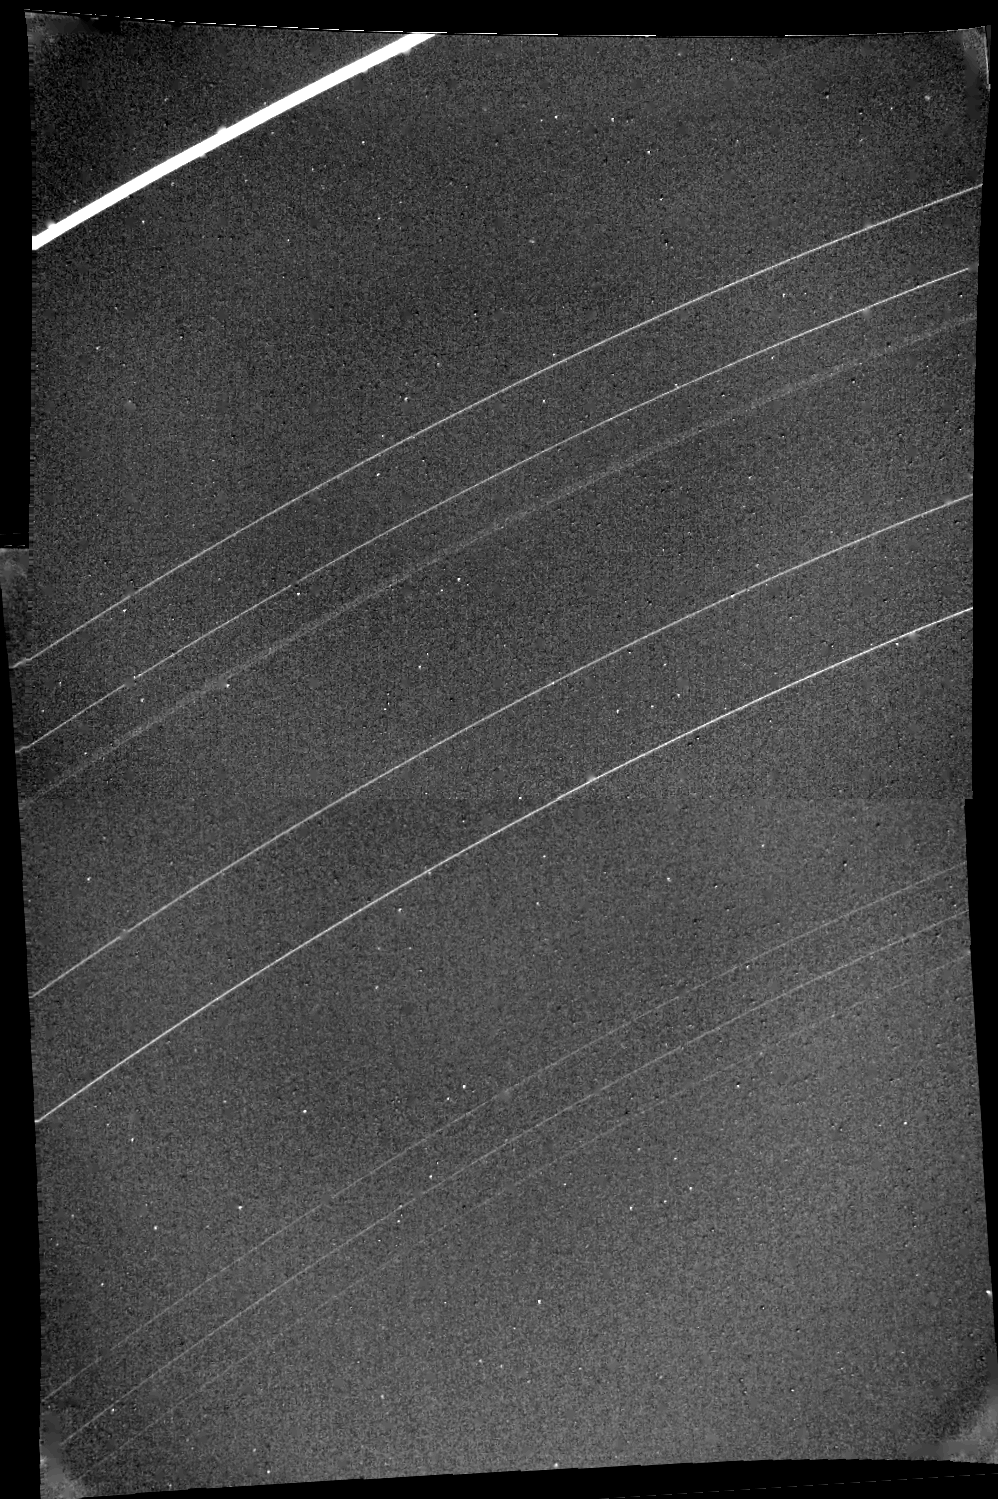

Uranus’ Tenth Ring

A newly discovered tenth ring of Uranus is barely visible near the top of this two-frame Voyager 2 mosaic. The frames composing this picture were obtained Jan. 23, 1986, from a distance of 1.12 million kilometers (690,000 miles). The tenth ring is about midway between the bright, outermost epsilon ring and the next ring down, called delta. The tenth ring, the first such feature discovered by Voyager, orbits Uranus at a radius of about 50,000 km (30,000 mi). This places the ring close to the orbit of the recently discovered ‘shepherd’ satellite 1986U7. All nine of the previously known rings of Uranus are visible: epsilon, delta, gamma, eta, beta, alpha, 4, 5 and 6 (from top). This image has been processed to enhance narrow features; the resolution is roughly 10 km (6 mi). Both a bright, narrow inner component and a fainter, extended outer component of the eta ring are distinct in this view. The epsilon ring — which at this location achieves its maximum width of 100 km (60 mi) — and the broad component of the eta ring are the only features resolved here. The Voyager project is managed for NASA by the Jet Propulsion Laboratory.

Credit: NASA/JPL